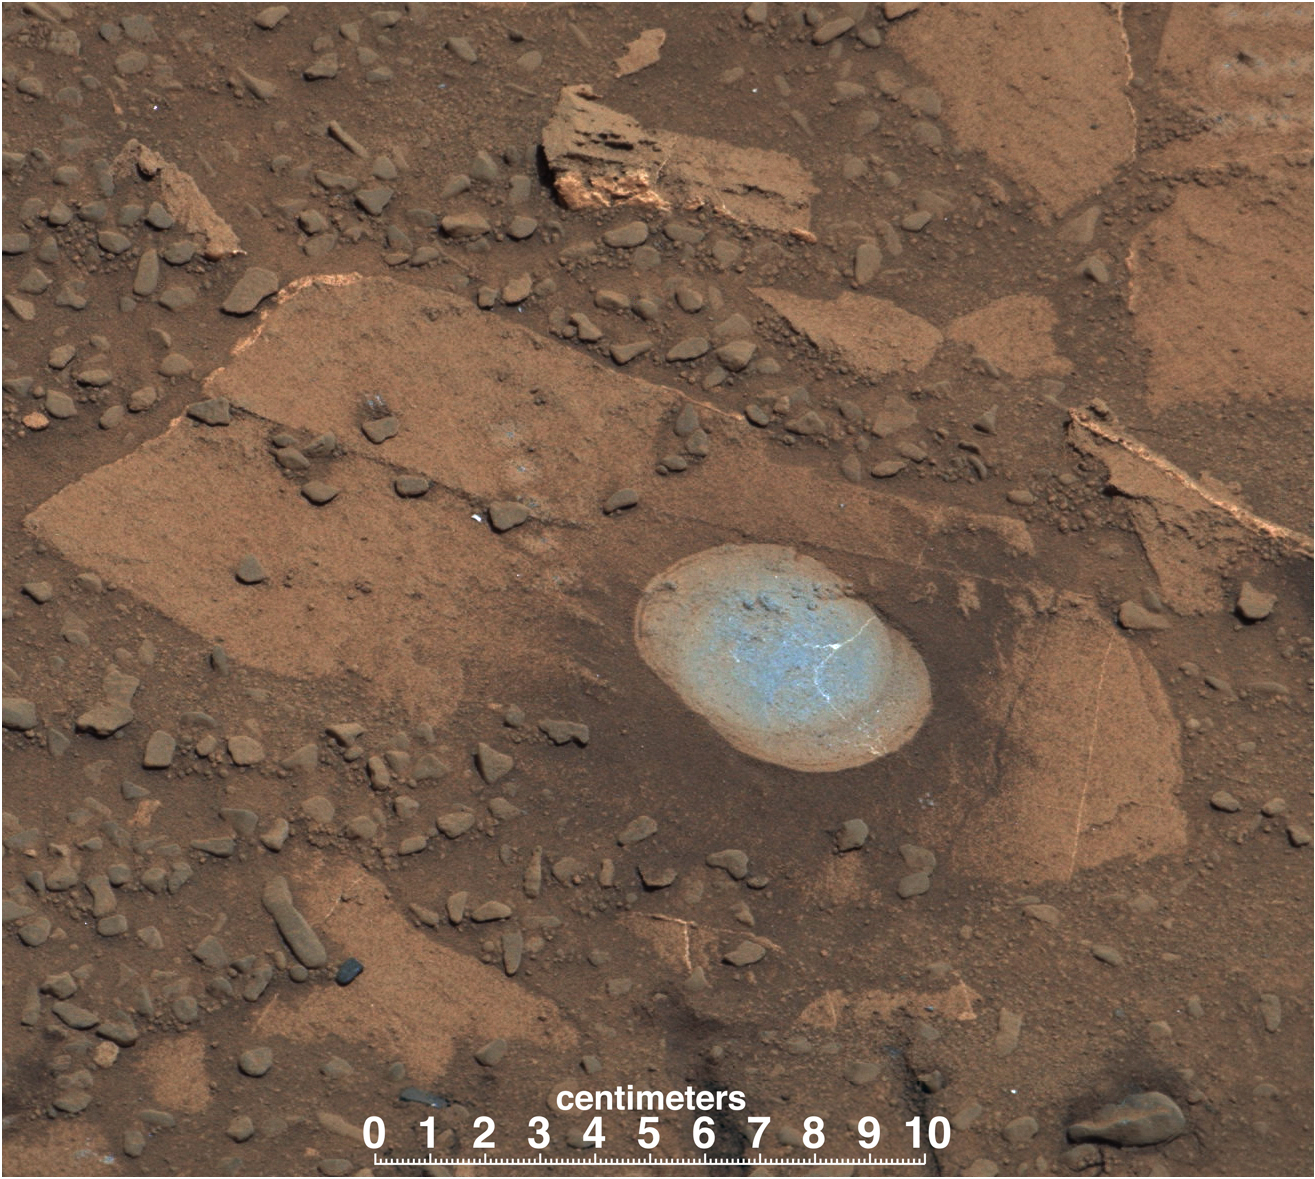

A Bonanza of Clues About Mars

A swept Martian rock called “Bonanza King” can be seen in this image take by NASA’s Mars Curiosity rover. This rock is located across the boundary that defines the base of Mount Sharp. The rover later partially drilled into and analyzed the rock, representing a first “taste” of the “Murray Formation” of rocks on the slopes of Mount Sharp, where the rover will continue exploring.

The rock has been cleaned off with Curiosity’s brush, revealing what is actually a gray-green color. A number of cross-cutting, light-toned veins, likely filled with sulfate minerals, can be seen on the rock. Similar features were observed in mudstones of “Yellowknife Bay,” previously explored by Curiosity.

This image was taken by the rover’s Mast Camera (Mastcam). It has been white-balanced to show how the scene would appear under Earth’s lighting conditions.

NASA’s Jet Propulsion Laboratory, a division of the California Institute of Technology, Pasadena, manages the Mars Science Laboratory Project for NASA’s Science Mission Directorate, Washington. JPL designed and built the project’s Curiosity rover. Malin Space Science Systems, San Diego, built and operates the rover’s Mastcam.

Credit: NASA/JPL-Caltech/MSSS